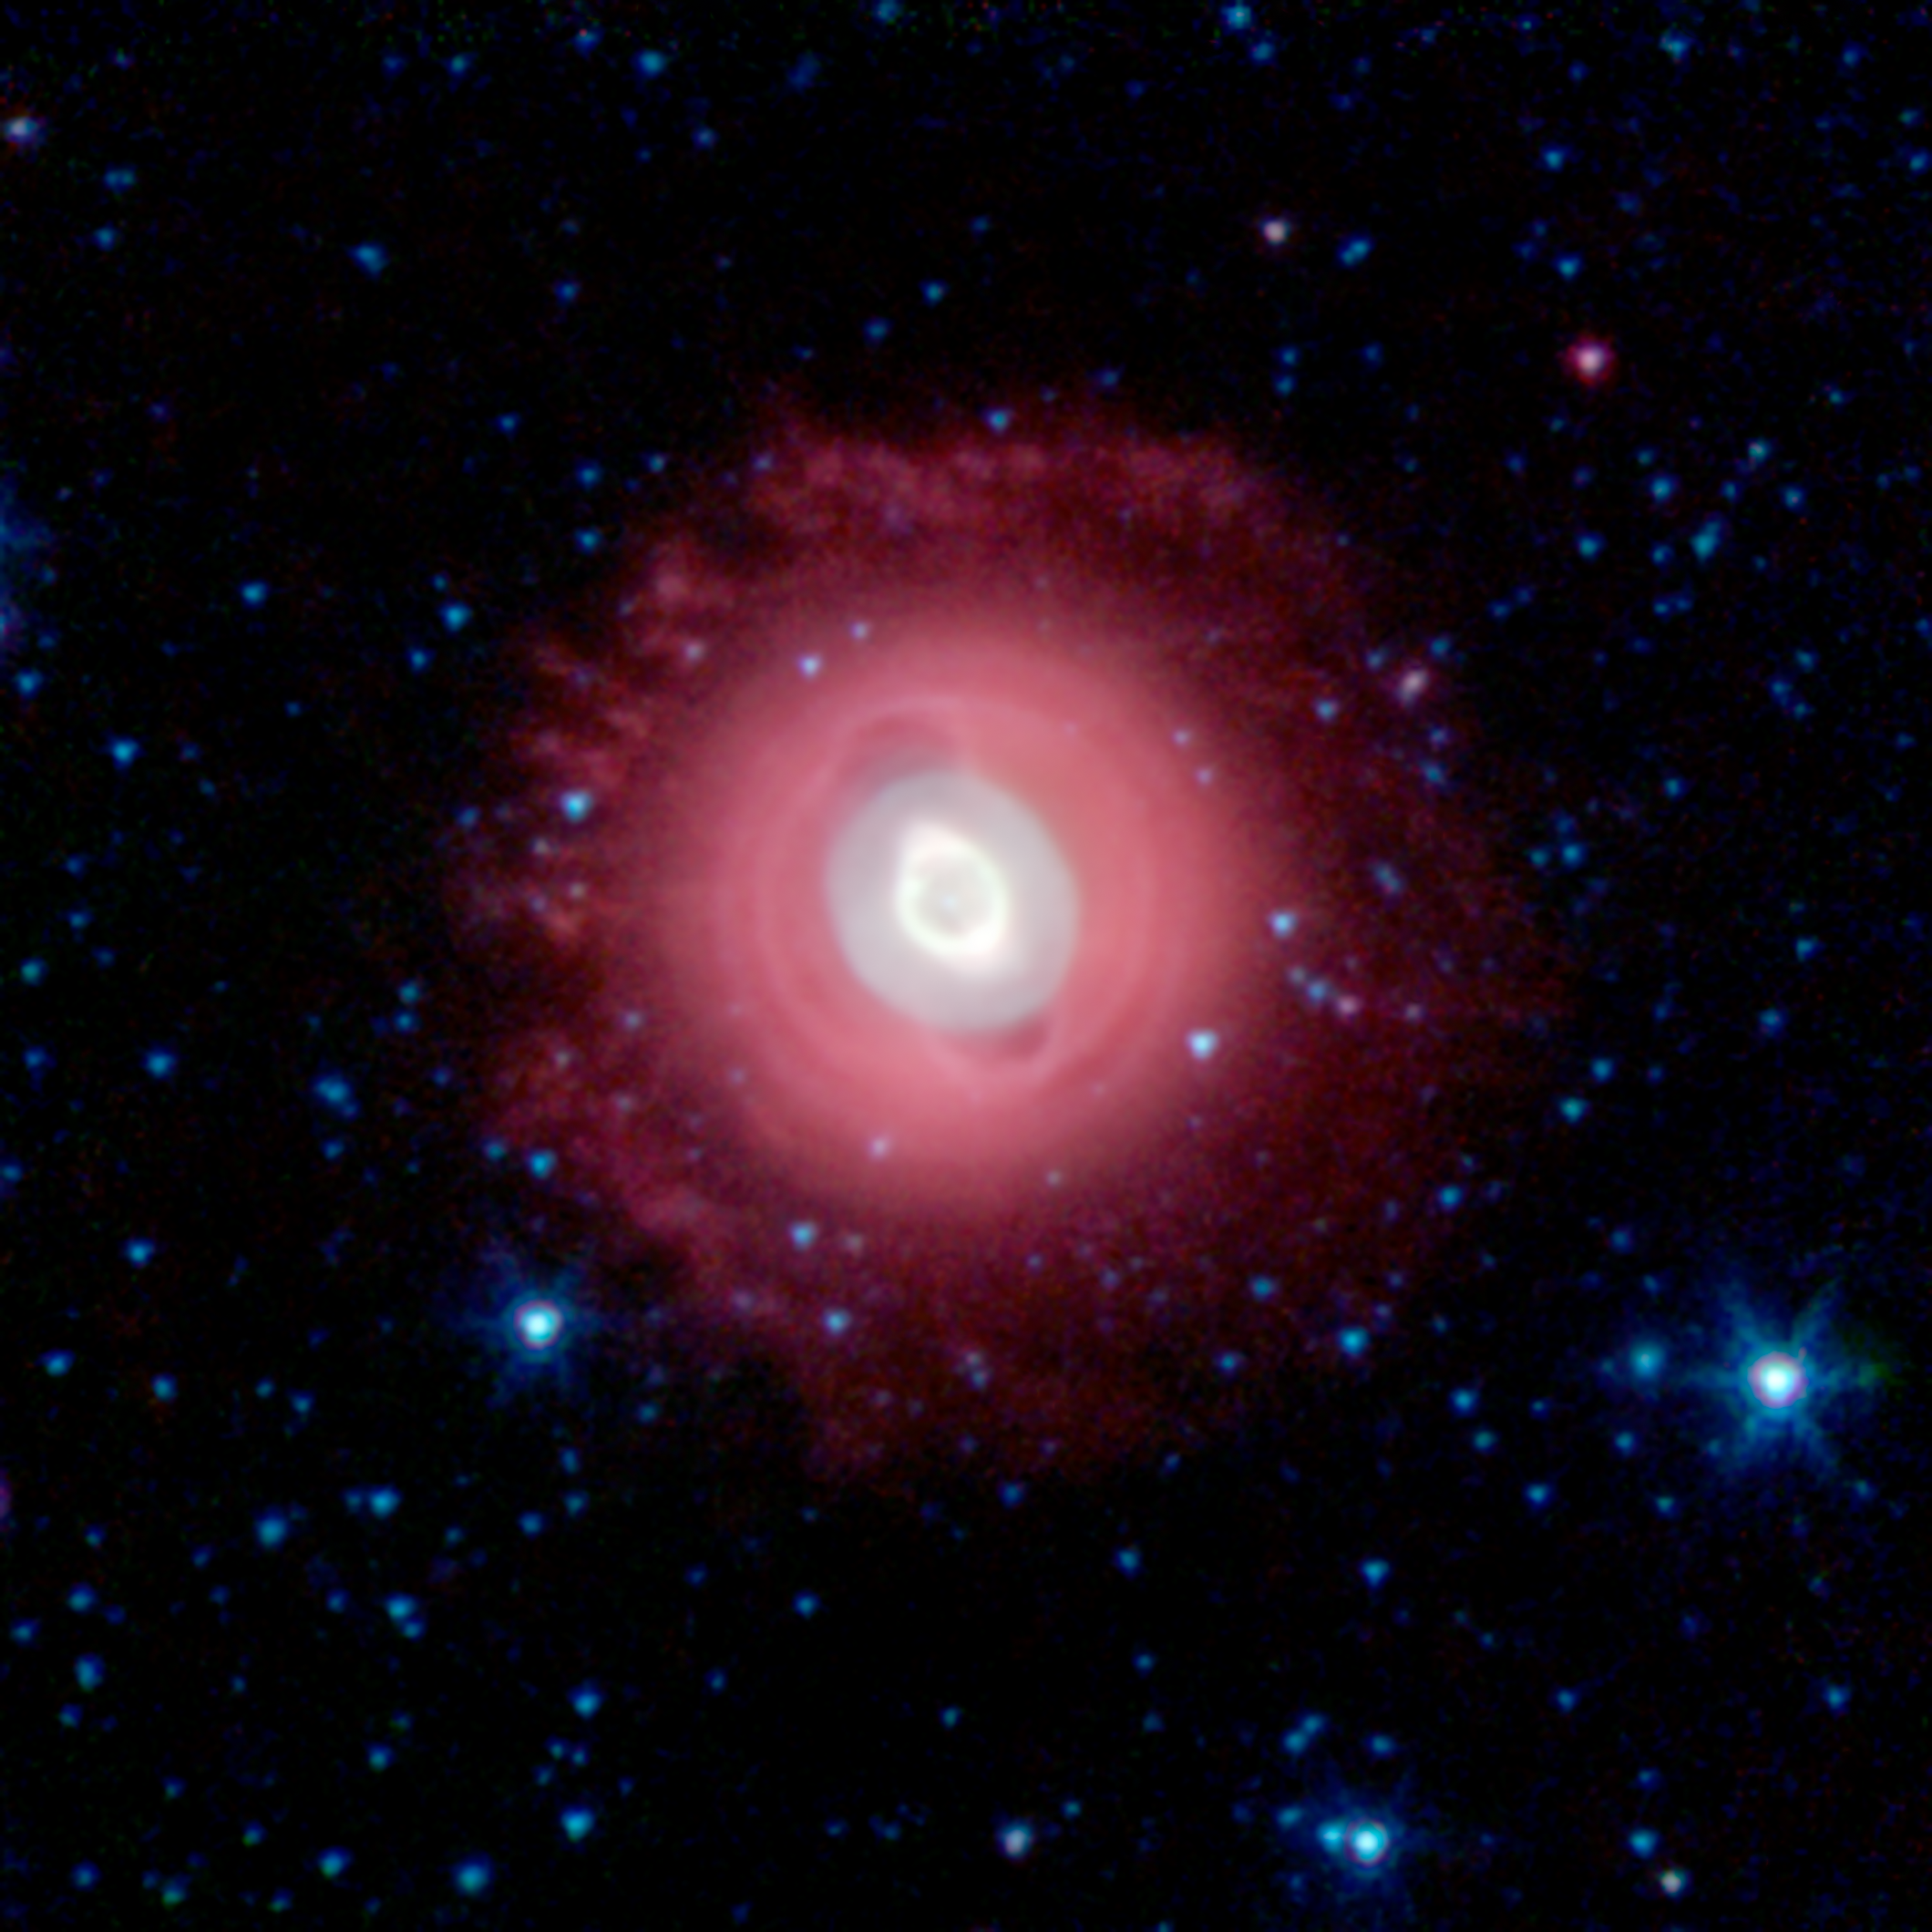

Ghost of Jupiter Nebula

The Ghost of Jupiter, also known as NGC 3242, is located roughly 1,400 light-years away in the constellation Hydra. Spitzer's infrared view shows off the cooler outer halo of the dying star, colored here in red. Also evident are concentric rings around the object, the result of material being periodically tossed out in the star's final death throes.

In this image, infrared light at wavelengths of 3.6 microns is rendered in blue, 4.5 microns in green, and 8.0 microns in red.

Credit: NASA/JPL-Caltech/J. Hora (Harvard-Smithsonian CfA)